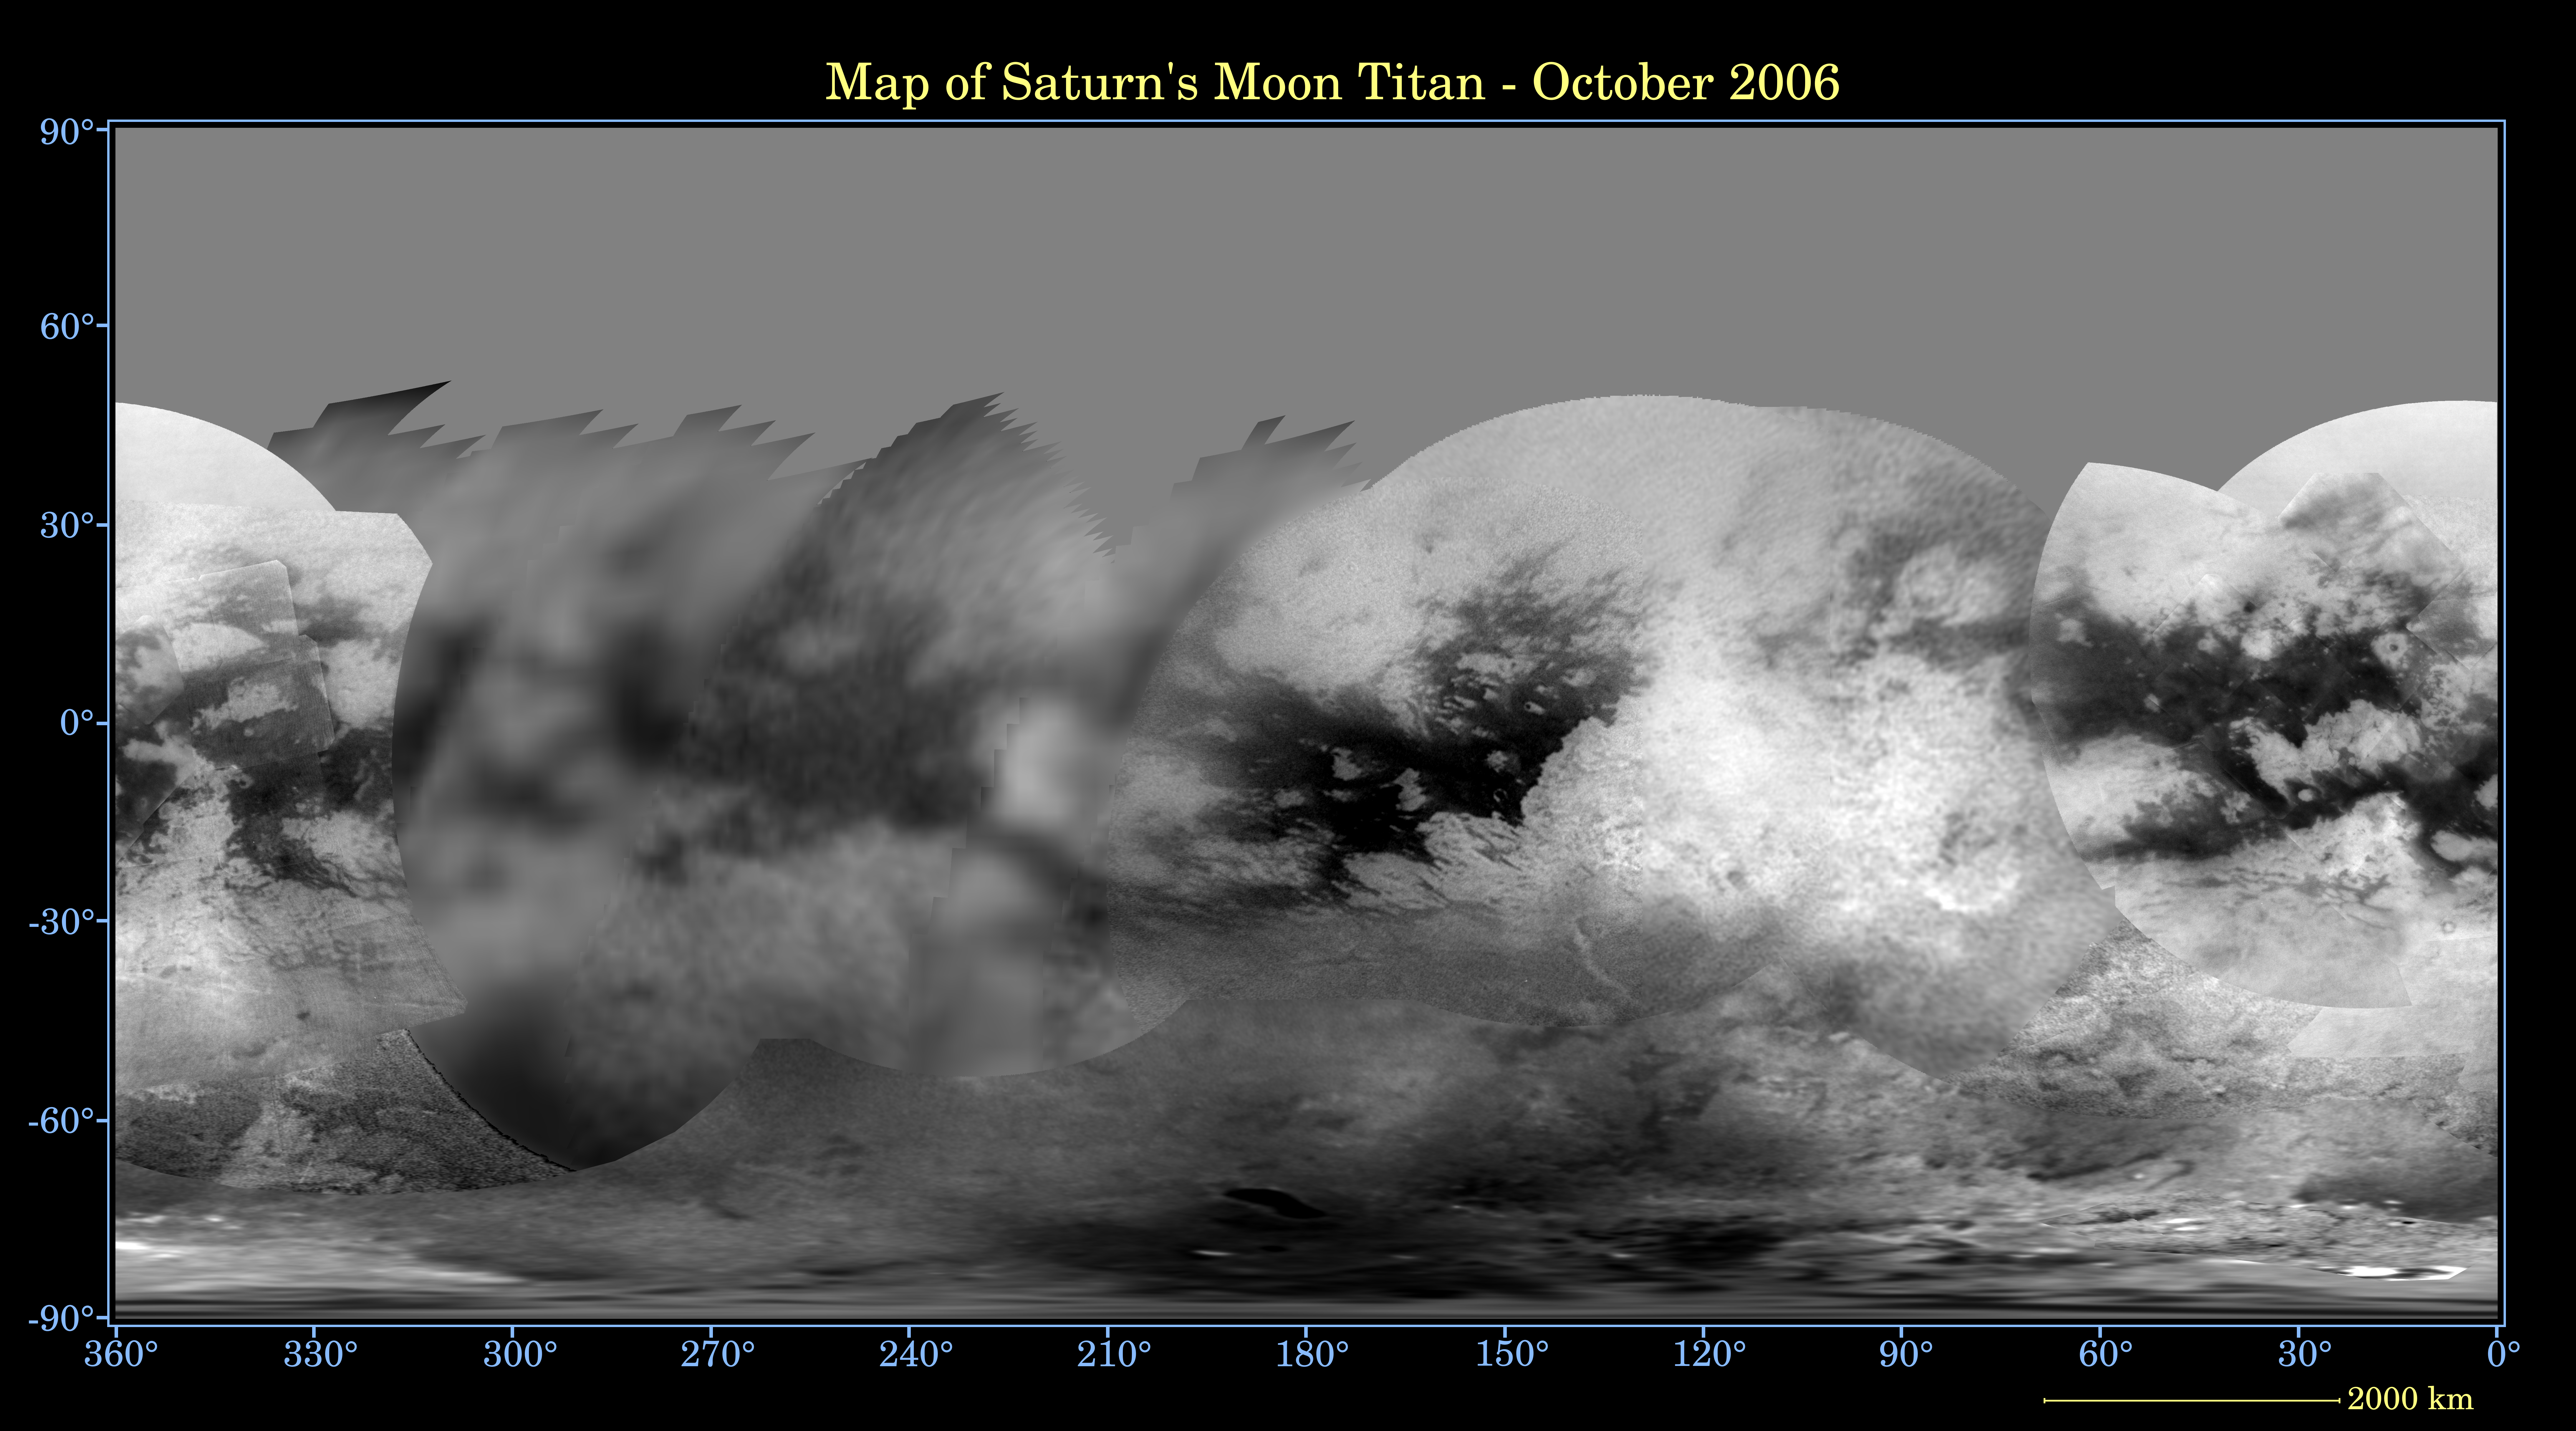

Map of Titan – December 2006

Annotated Version

This global digital map of Titan was created using data taken by the Cassini spacecraft Imaging Science Subsystem (ISS).

The data here consist of images taken using a filter centered at 938 nanometers, allowing researchers to examine albedo (or inherent brightness) variations across the surface of Titan. Due to the scattering of light by Titan’s dense atmosphere, no topographic shading is visible in these images.

The map is an equidistant projection and has a scale of 2 kilometers (1.25 miles) per pixel. Equidistant projections preserve distances on a body, with some distortion of area and direction. Actual resolution varies greatly across the map, with the best coverage (close to the map scale) near the center and edges of the map and the worst coverage on the trailing hemisphere (centered around 270 degrees west longitude).

Coverage should improve in some of the poorly covered areas starting in February 2007, when northern Belet, Adiri, and Dilmun will be imaged. Imaging coverage in the northern polar region, currently blank on this map, will improve over the next few years, as Titan approaches vernal equinox in August 2009.

The mean radius of Titan used for projection of this map is 2,575 kilometers (1,600 miles). Until a control network is created for Titan, the satellite is assumed to be spherical.

The named features are designated by the International Astronomical Union. (A “facula” on Titan is a bright spot; a “macula” is a dark spot.)

This map demonstrates how our knowledge of Titan’s surface has been vastly improved since Cassini arrived and began mapping the outsize moon. See PIA06086 for an earlier Cassini map of Titan.

The Cassini-Huygens mission is a cooperative project of NASA, the European Space Agency and the Italian Space Agency. The Jet Propulsion Laboratory, a division of the California Institute of Technology in Pasadena, manages the mission for NASA’s Science Mission Directorate, Washington, D.C. The Cassini orbiter and its two onboard cameras were designed, developed and assembled at JPL. The imaging operations center is based at the Space Science Institute in Boulder, Colo.

Credit: NASA/JPL/Space Science Institute